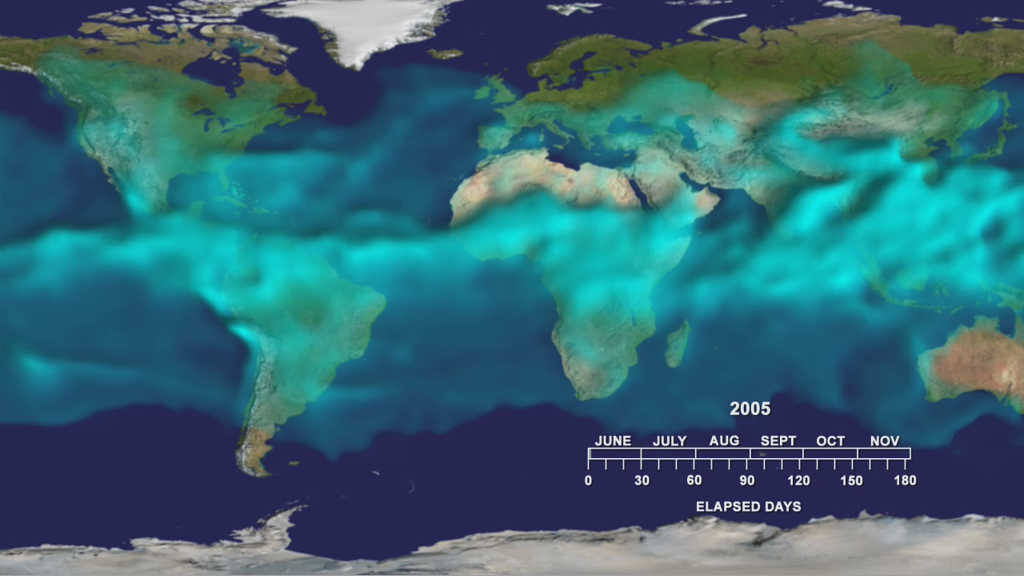

Water Vapor Transport, June through November 2005 (Movie)

This visualization shows variations in the three dimensional distribution of water vapor in the atmosphere during the summer and fall of 2005. Water vapor at higher altitudes appears brighter.

The visualization highlights an often overlooked but important player in the climate system: water vapor. Water vapor frequently condenses into familiar—and visible—clouds and rain. Water vapor is also the most significant greenhouse gas in the atmosphere, about twice as important as the more familiar carbon dioxide.

This movie shows the variations in the height of a surface representing a constant value of water vapor during the summer and fall of 2005. This water vapor surface is highest in the tropics where vapor amounts are largest. The greatest heights (about 3.2 km or 2 miles) occur over south Asia where monsoon thunderstorms carry water vapor high into the atmosphere. Other thunderstorms over Africa and South America lift water vapor there. In some regions of the tropics—such as off the west coast of South America— the height of the surface is lower. This indicates drier air brought downward to the surface in these regions. The concentration over the northern hemisphere show tendrils of water vapor being pulled from tropical storms into higher latitudes. Some of this water vapor may condense as rain or snow, far from the warm tropics where it originated.

About AIRS
The Atmospheric Infrared Sounder, AIRS, in conjunction with the Advanced Microwave Sounding Unit, AMSU, senses emitted infrared and microwave radiation from Earth to provide a three-dimensional look at Earth’s weather and climate. Working in tandem, the two instruments make simultaneous observations all the way down to Earth’s surface, even in the presence of heavy clouds. With more than 2,000 channels sensing different regions of the atmosphere, the system creates a global, three-dimensional map of atmospheric temperature and humidity, cloud amounts and heights, greenhouse gas concentrations, and many other atmospheric phenomena. Launched into Earth orbit in 2002, the AIRS and AMSU instruments fly onboard NASA’s Aqua spacecraft and are managed by NASA’s Jet Propulsion Laboratory in Pasadena, Calif., under contract to NASA. JPL is a division of the California Institute of Technology in Pasadena.

Credit: NASA/JPL